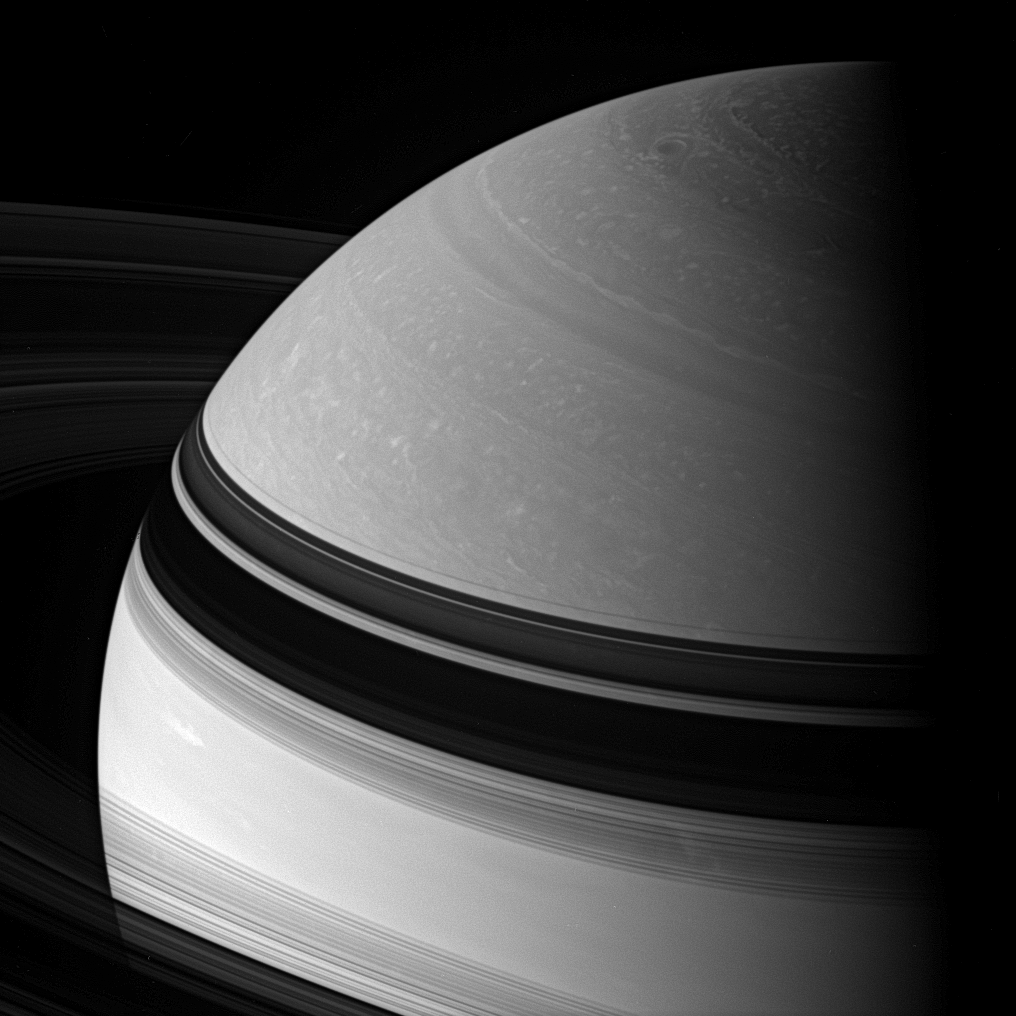

Northern Sights

Incredible swirling details in Saturn’s northern clouds can be seen in this dazzling view. Shadows cast by the rings embrace the northern hemisphere.

The view looks toward the unilluminated side of the rings from about 16 degrees above the ringplane.

The image was taken with the Cassini spacecraft wide-angle camera on June 10, 2007 using a spectral filter sensitive to wavelengths of infrared light centered at 939 nanometers. The view was acquired at a distance of approximately 1.3 million kilometers (800,000 miles) from Saturn. Image scale is 72 kilometers (45 miles) per pixel.

The Cassini-Huygens mission is a cooperative project of NASA, the European Space Agency and the Italian Space Agency. The Jet Propulsion Laboratory, a division of the California Institute of Technology in Pasadena, manages the mission for NASA’s Science Mission Directorate, Washington, D.C. The Cassini orbiter and its two onboard cameras were designed, developed and assembled at JPL. The imaging operations center is based at the Space Science Institute in Boulder, Colo.

Credit: NASA/JPL/Space Science Institute